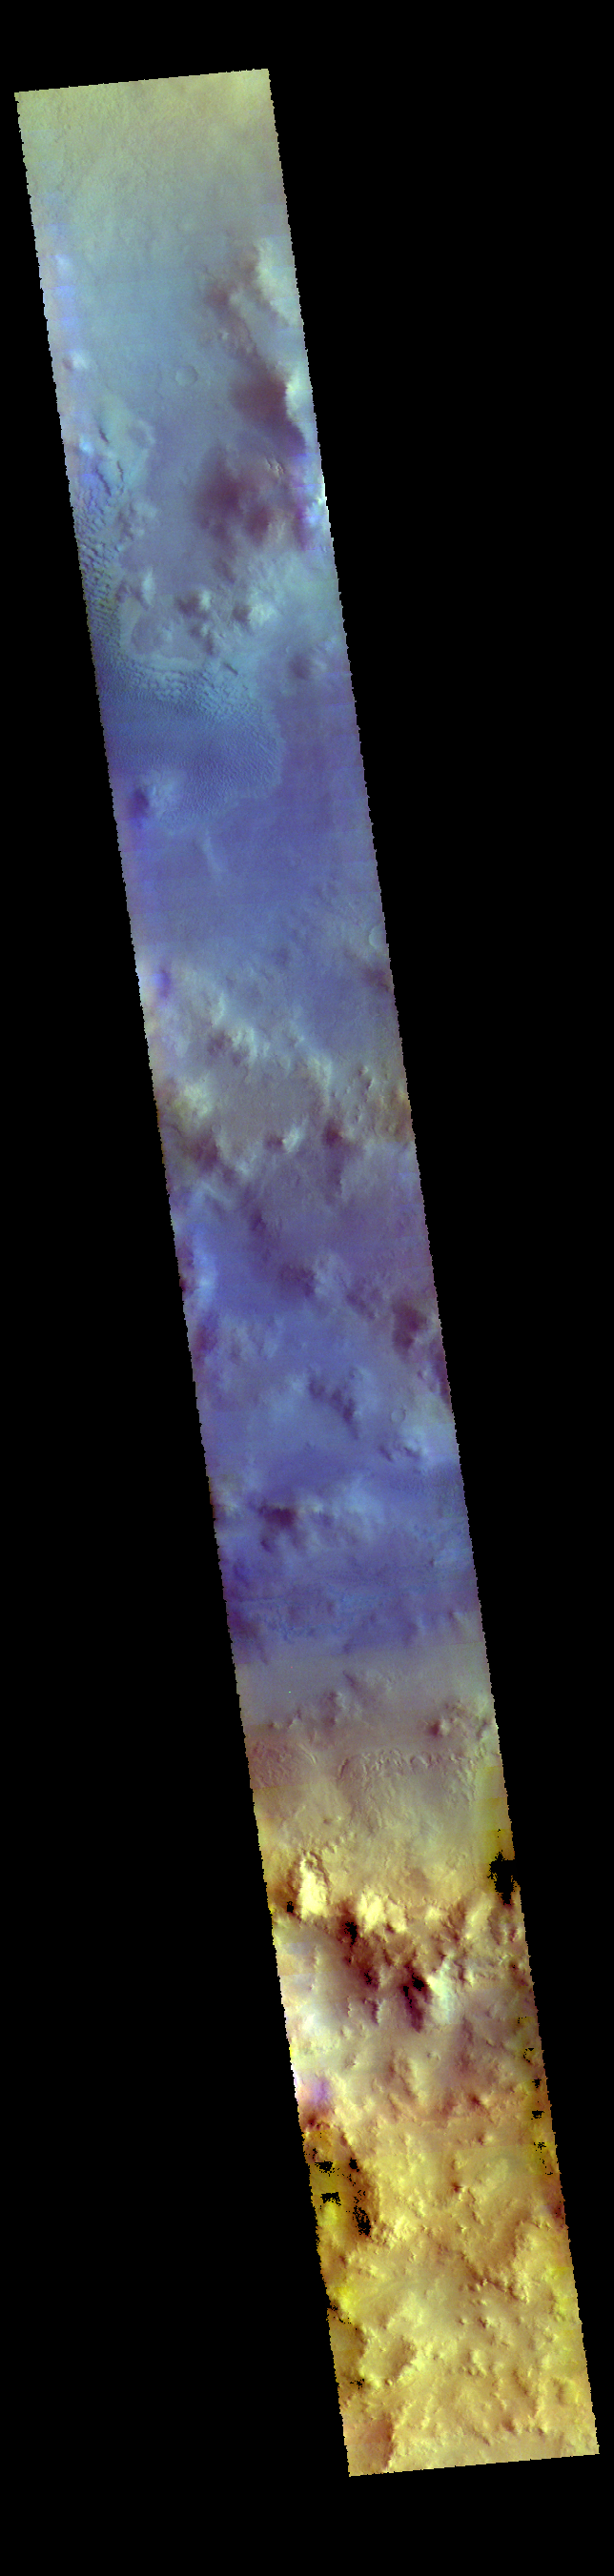

Lyot Crater – False Color

This VIS image shows part of Lyot Crater. Lyot Crater is a large complex crater located in the lowlands between Arabia Terra and Vastitas Borealis. A small region of sand dunes can be seen in the image.

The THEMIS VIS camera contains 5 filters. The data from different filters can be combined in multiple ways to create a false color image. These false color images may reveal subtle variations of the surface not easily identified in a single band image.

Credit: NASA/JPL-Caltech/ASU